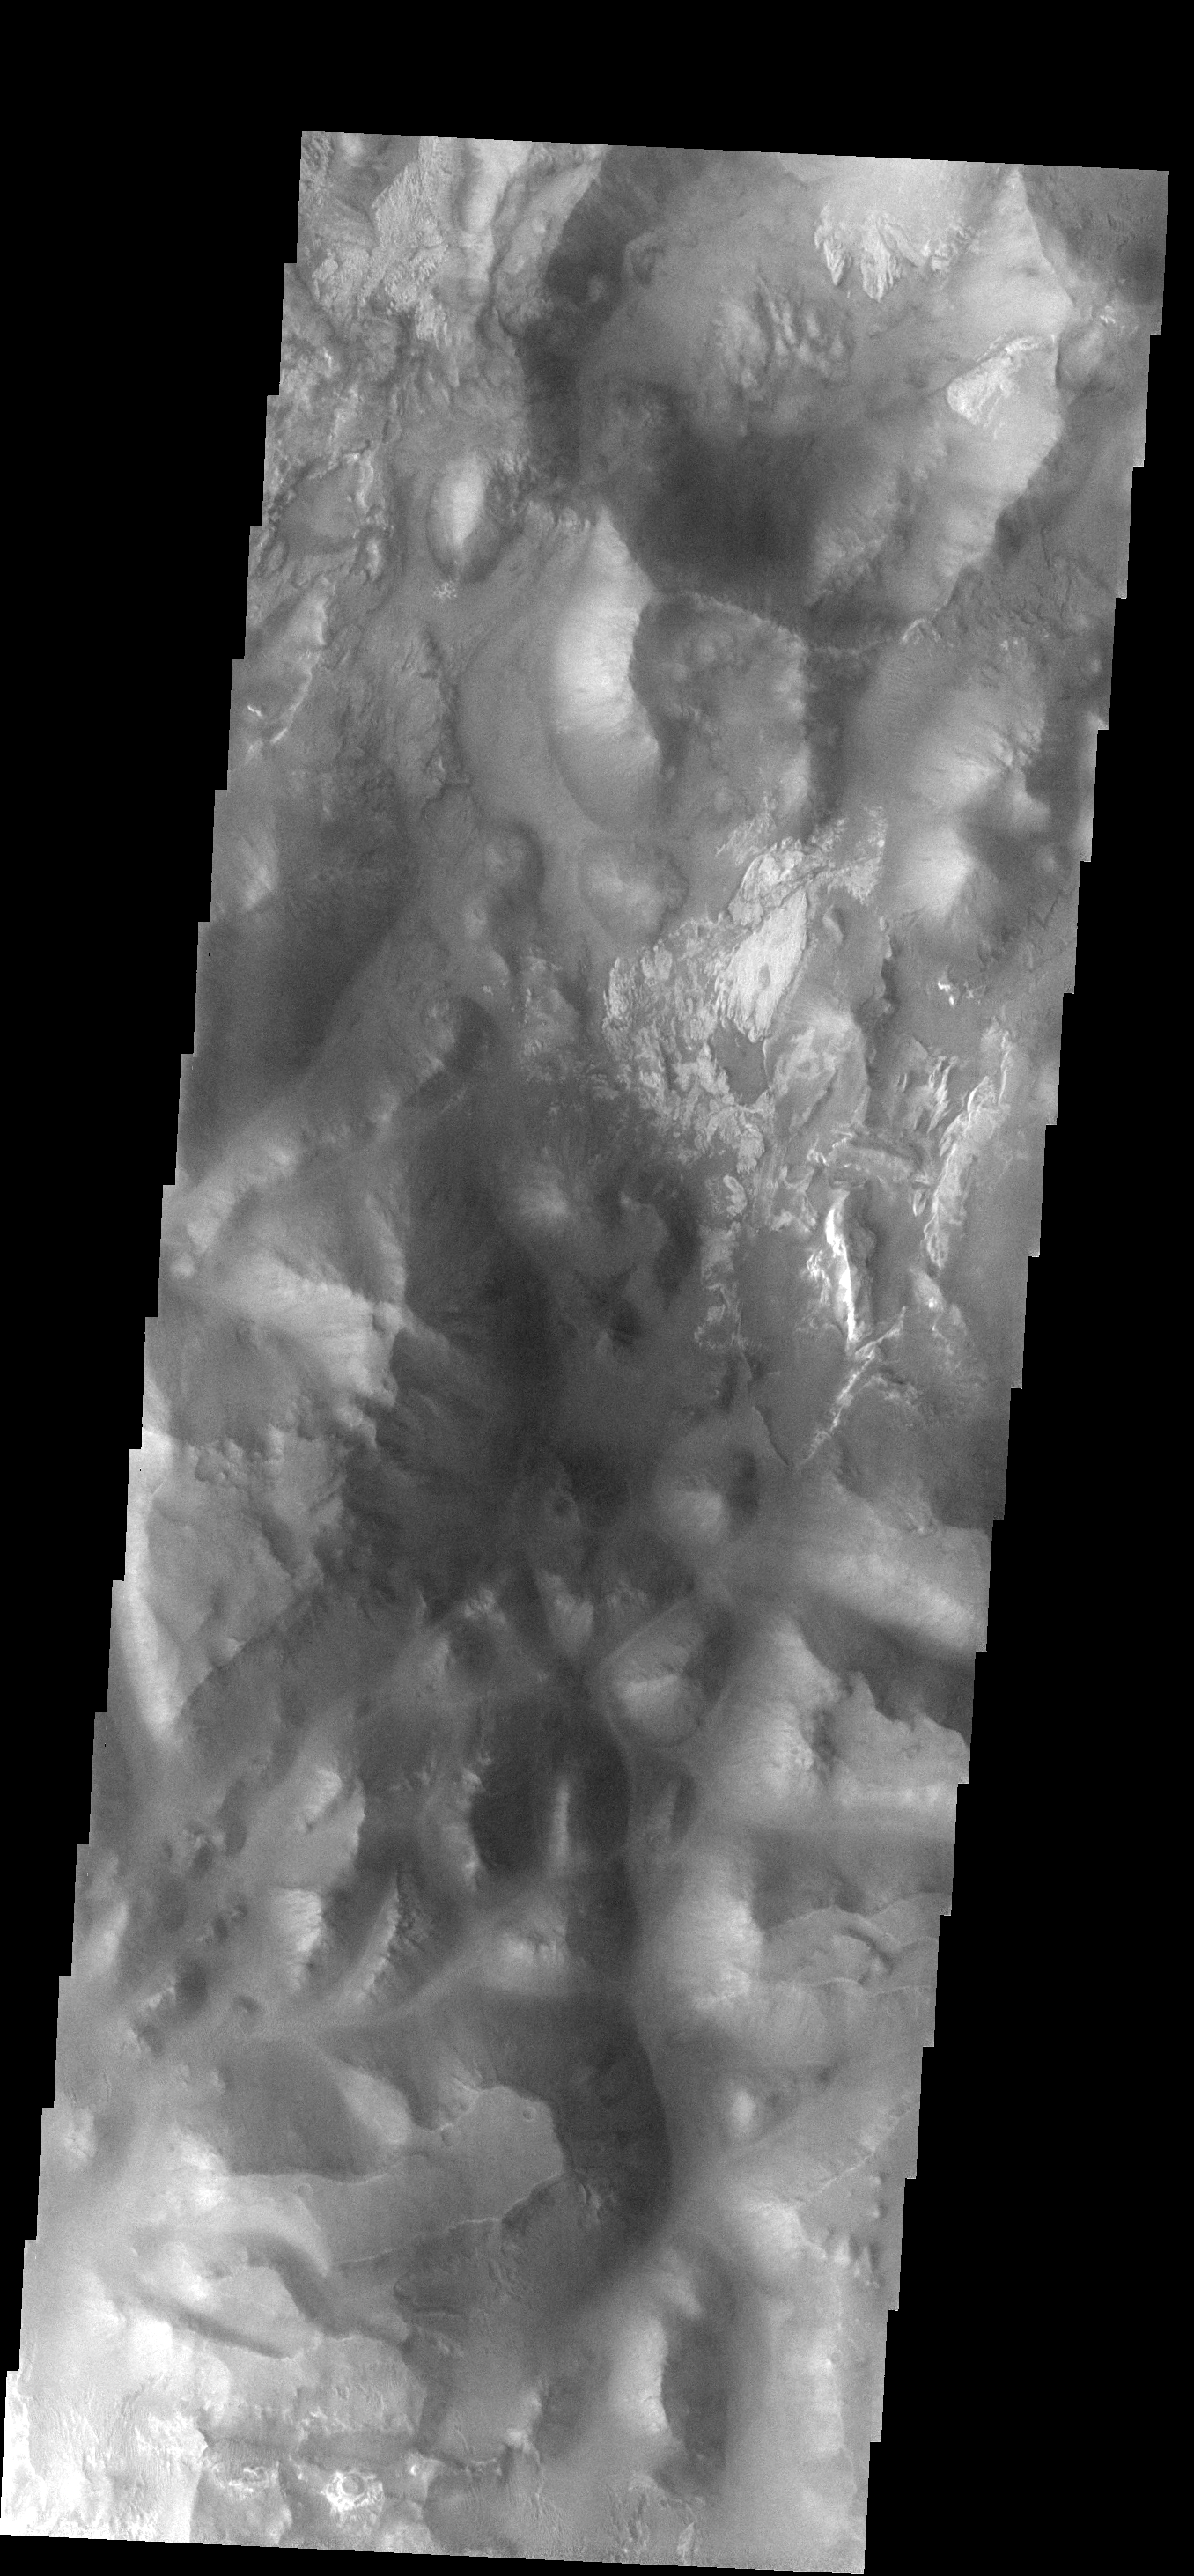

Iani Chaos

This image shows a small portion of Iani Chaos. The different tones and surface textures indicate that different types of material exist in this region.

Image information: VIS instrument. Latitude -1.0N, Longitude 341.9E. 18 meter/pixel resolution.

Please see the THEMIS Data Citation Note for details on crediting THEMIS images.

Note: this THEMIS visual image has not been radiometrically nor geometrically calibrated for this preliminary release. An empirical correction has been performed to remove instrumental effects. A linear shift has been applied in the cross-track and down-track direction to approximate spacecraft and planetary motion. Fully calibrated and geometrically projected images will be released through the Planetary Data System in accordance with Project policies at a later time.

NASA’s Jet Propulsion Laboratory manages the 2001 Mars Odyssey mission for NASA’s Office of Space Science, Washington, D.C. The Thermal Emission Imaging System (THEMIS) was developed by Arizona State University, Tempe, in collaboration with Raytheon Santa Barbara Remote Sensing. The THEMIS investigation is led by Dr. Philip Christensen at Arizona State University. Lockheed Martin Astronautics, Denver, is the prime contractor for the Odyssey project, and developed and built the orbiter. Mission operations are conducted jointly from Lockheed Martin and from JPL, a division of the California Institute of Technology in Pasadena.

Credit: NASA/JPL/ASU